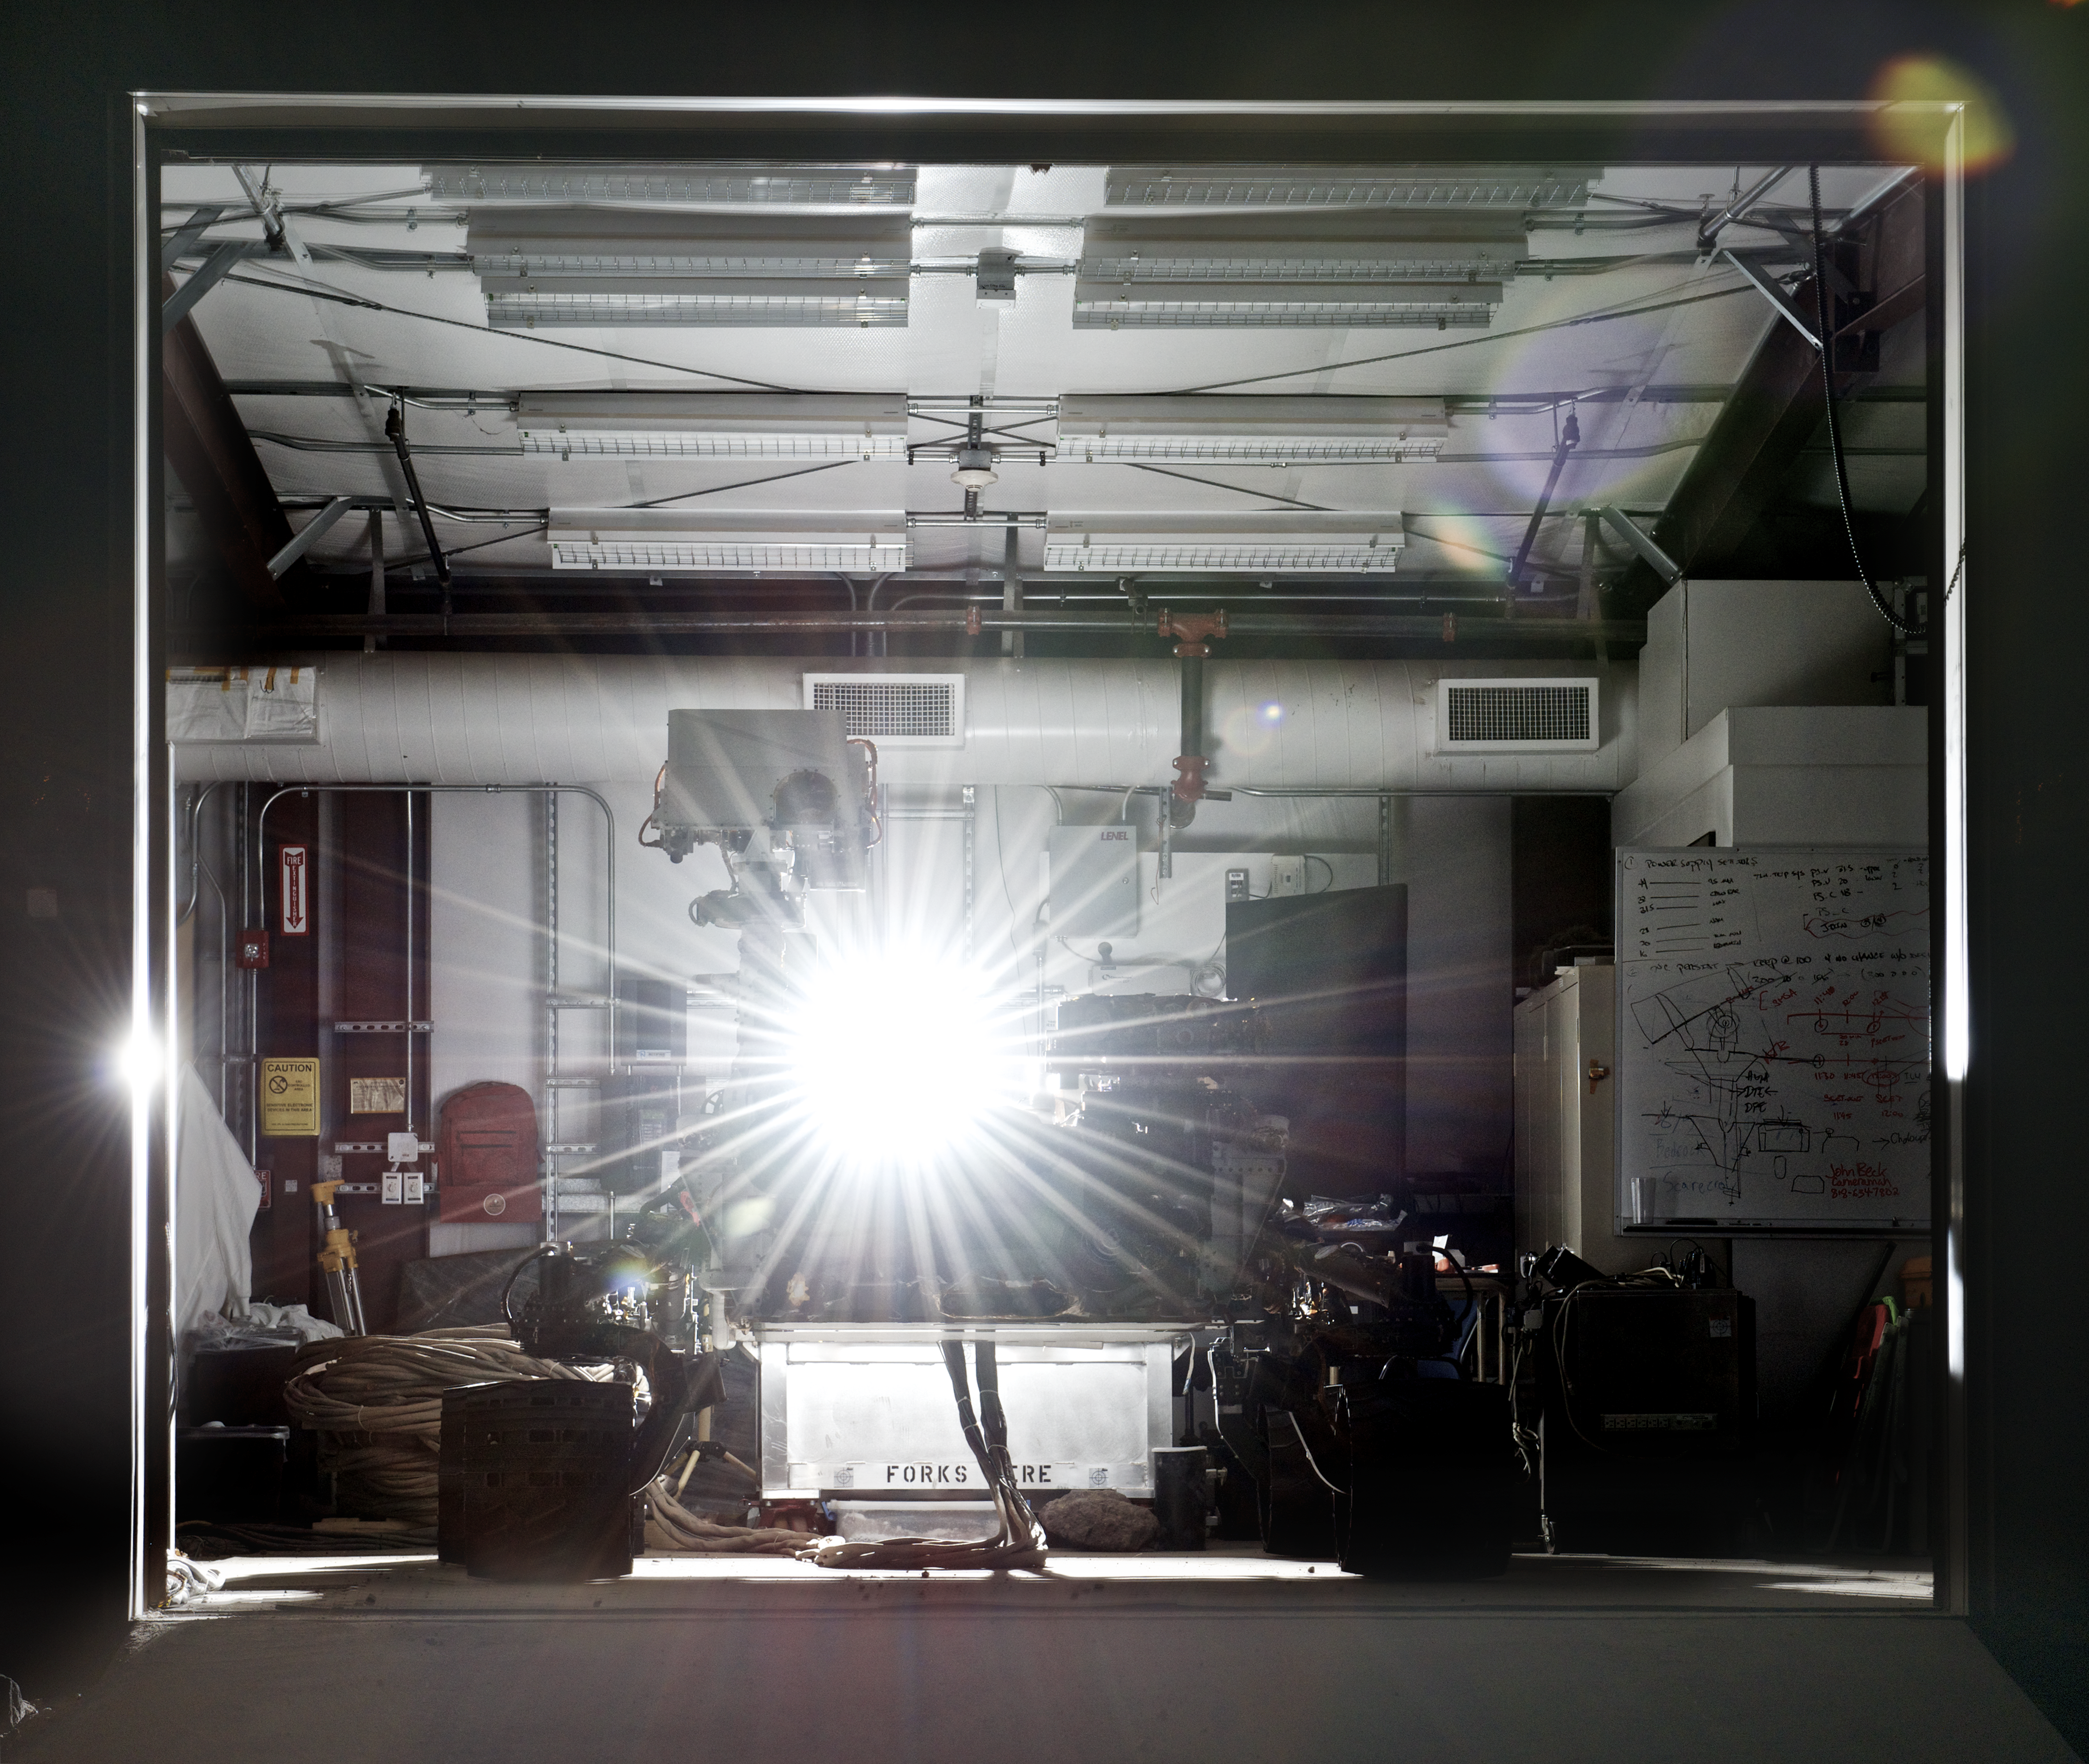

NASA’s Vehicle System Test Bed (VSTB) Rover

This photograph shows the Vehicle System Test Bed (VSTB) rover, a nearly an identical copy to the Curiosity rover on Mars. The VSTB is used for Earth based testing and is shown at night in its shed after nigh time mobility testing in the Marsyard. The rover is back lit to show its silhouette. Photo by Dan Goods and David Delgado.

Credit: NASA/JPL-Caltech